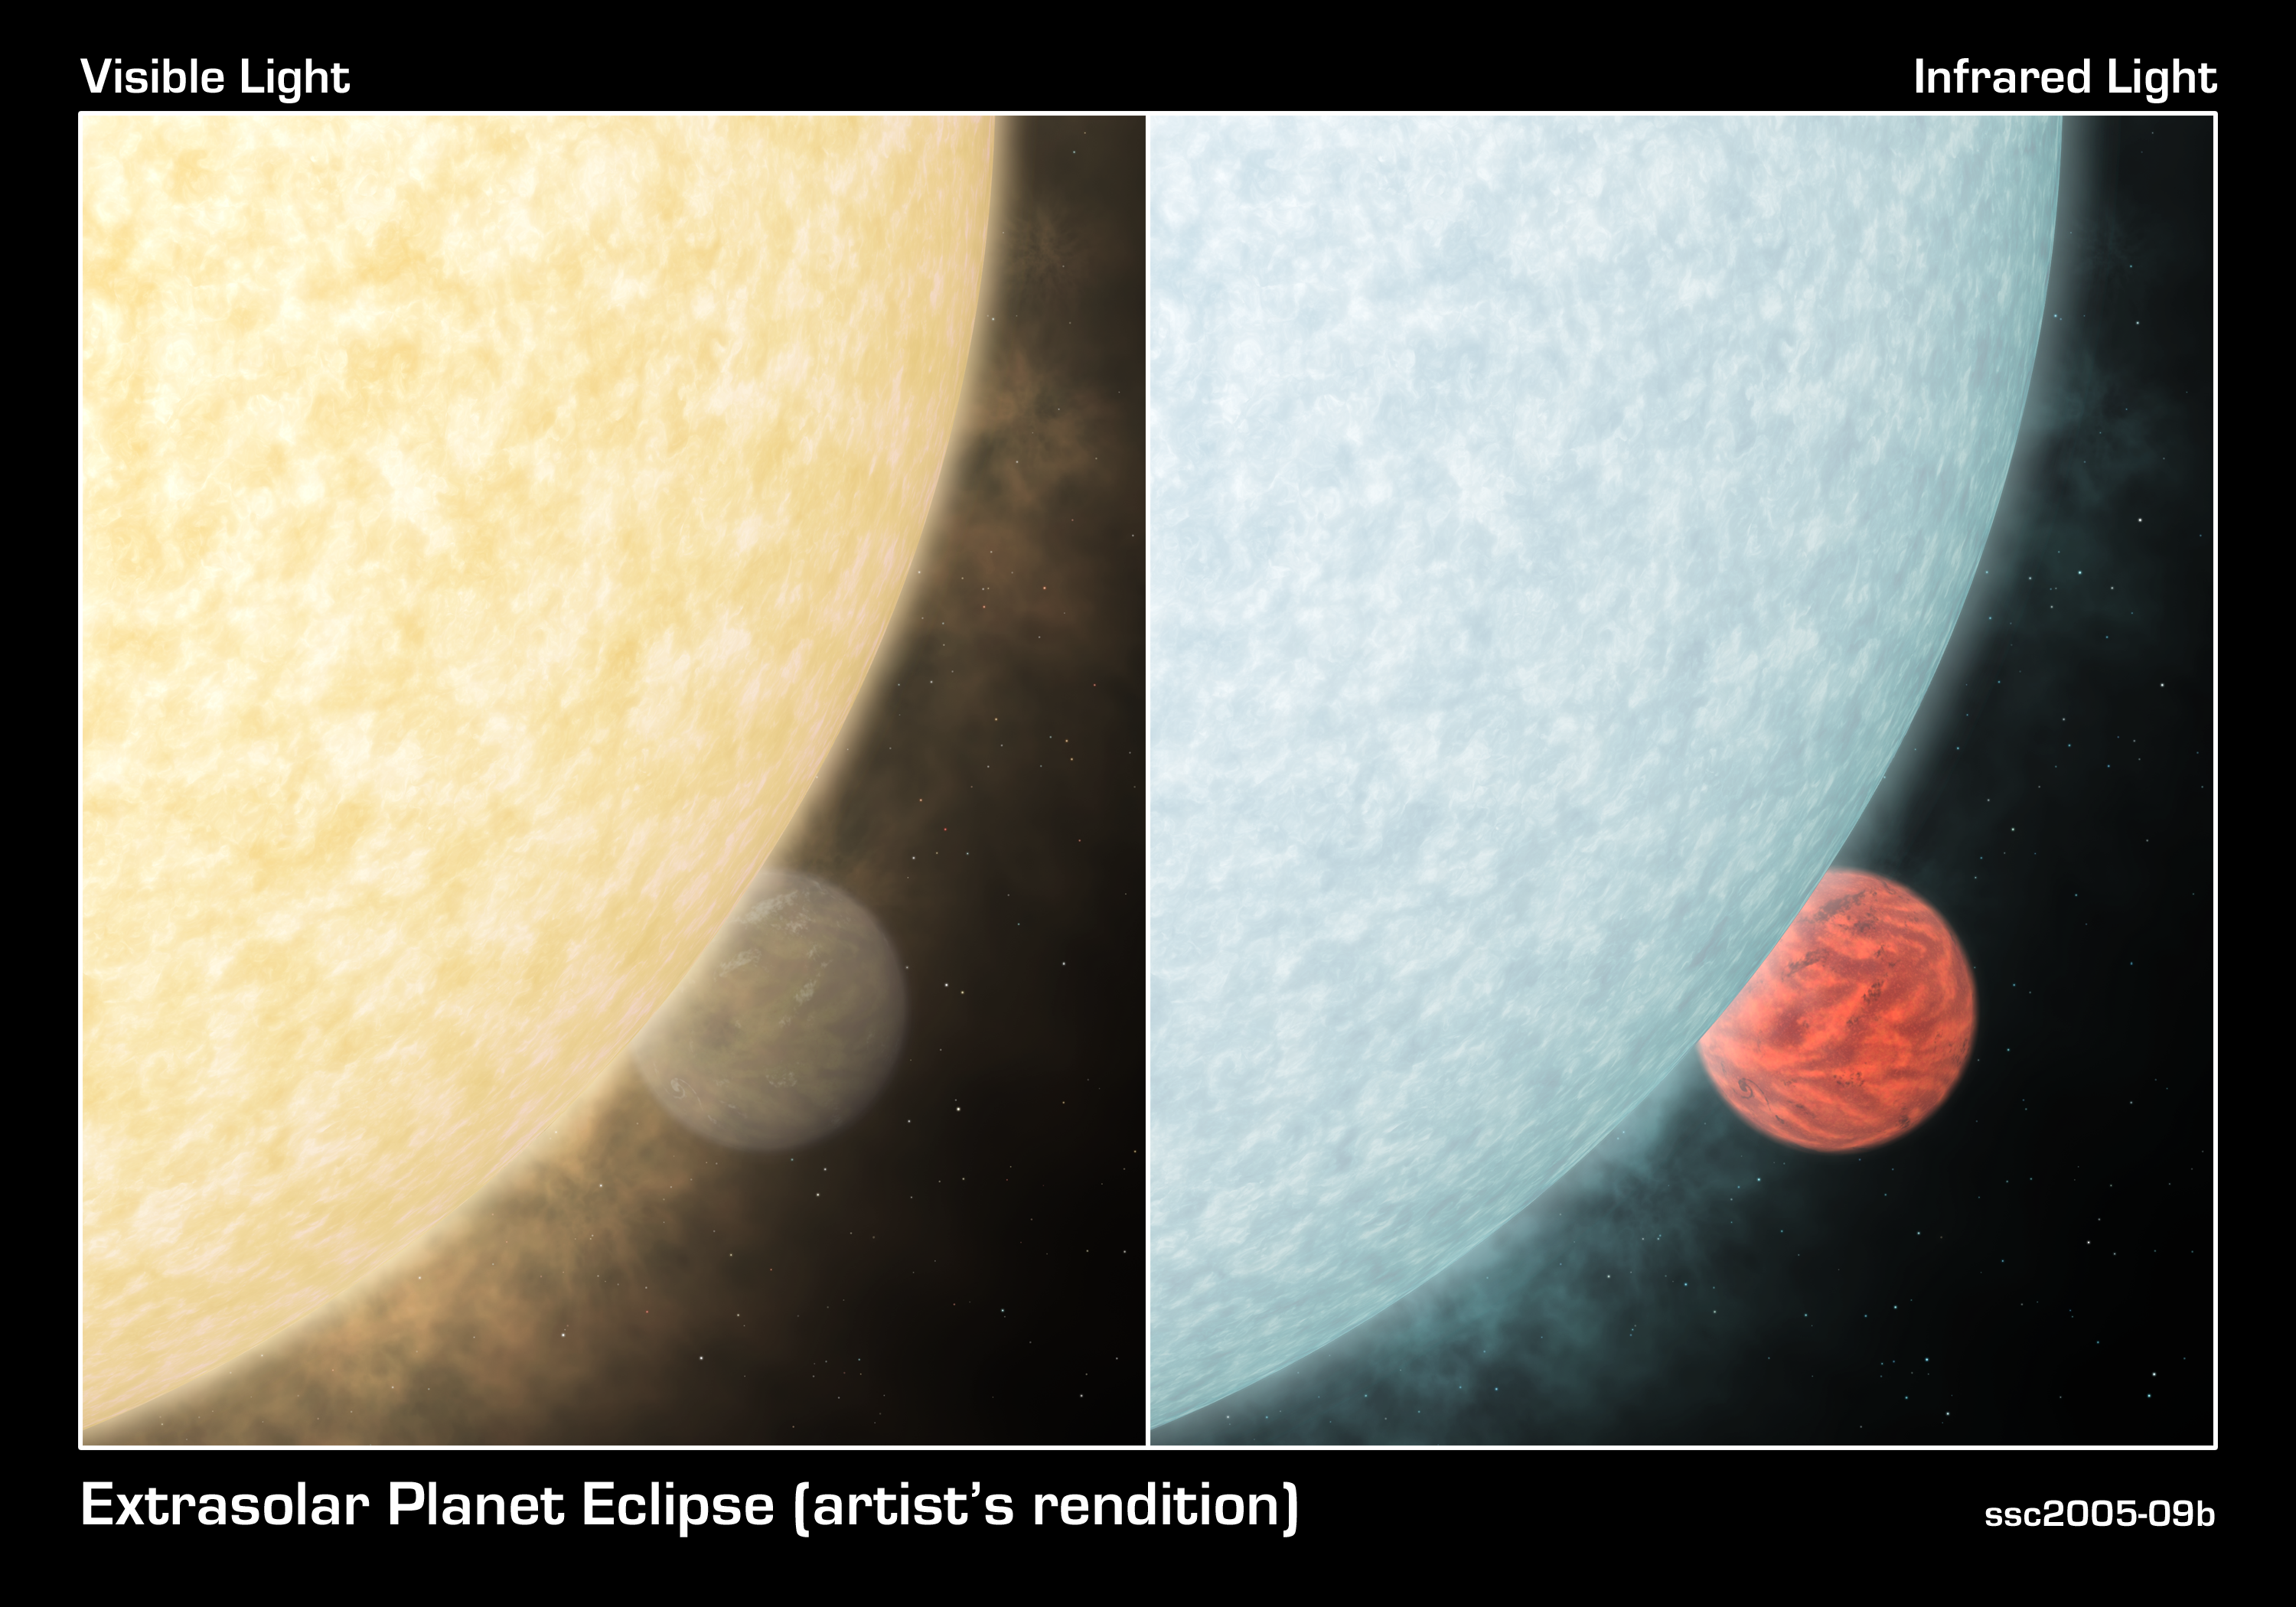

Blinded by the Light

This artist's concept shows what a fiery hot star and its close-knit planetary companion might look close up if viewed in visible (left) and infrared light. In visible light, a star shines brilliantly, overwhelming the little light that is reflected by its planet. In infrared, a star is less blinding, and its planet perks up with a fiery glow.Astronomers using NASA's Spitzer Space Telescope took advantage of this fact to directly capture the infrared light of two previously detected planets orbiting outside our solar system. Their findings revealed the temperatures and orbits of the planets. Upcoming Spitzer observations using a variety of infrared wavelengths may provide more information about the planets' winds and atmospheric compositions.In this figure, the colors represent real differences between the visible and infrared views of the system. The visible panel shows what our eyes would see if we could witness the system close up. The hot star is yellow because, like our Sun, it is brightest in yellow wavelengths. The warm planet, on the other hand, is brightest in infrared light, which we can't see. Instead, we would see the glimmer of star light that the planet reflects.In the infrared panel, the colors reflect what our eyes might see if we could retune them to the invisible, infrared portion of the light spectrum. The hot star is less bright in infrared light than in visible and appears fainter. The warm planet peaks in infrared light, so is shown brighter. Their hues represent relative differences in temperature. Because the star is hotter than the planet, and because hotter objects give off more blue light than red, the star is depicted in blue, and the planet, red.The overall look of the planet is inspired by theoretical models of hot, gas giant planets. These "hot Jupiters" are similar to Jupiter in composition and mass, but are expected to look quite different at such high temperatures. The models are courtesy of Drs. Curtis Coope

Credit: NASA/JPL-Caltech/R. Hurt (SSC/Caltech)